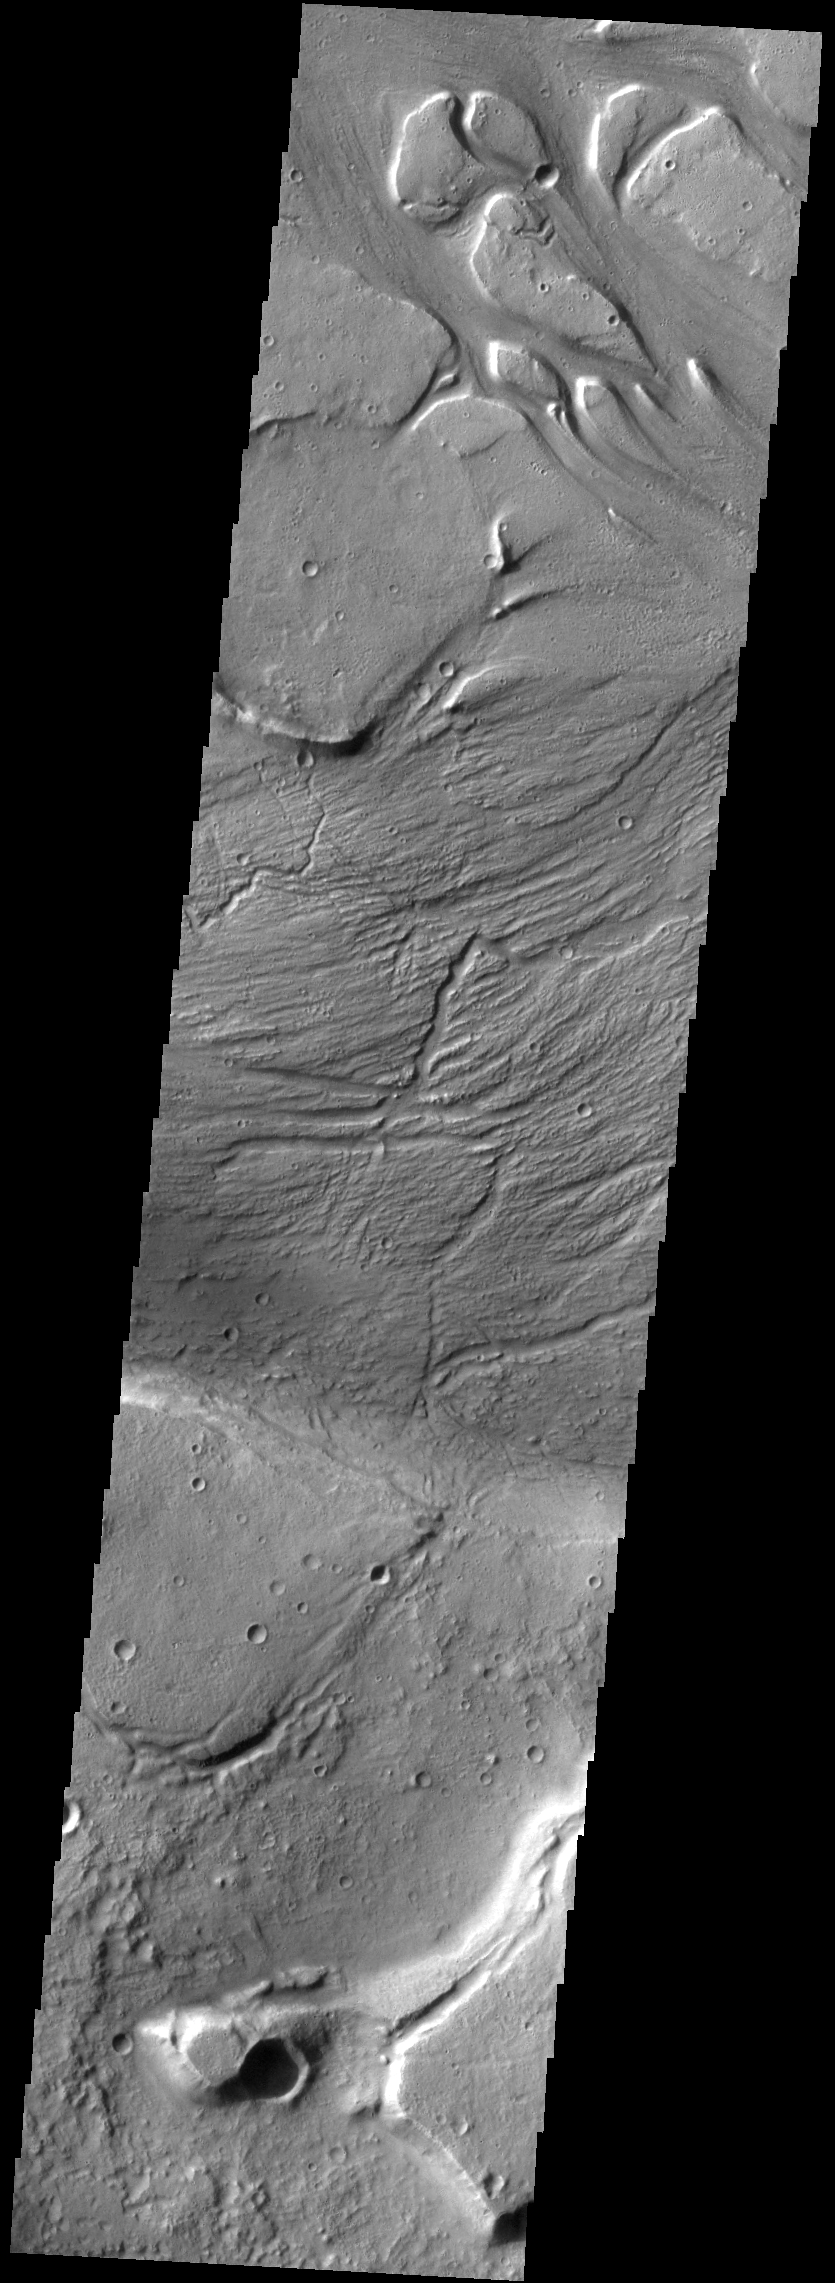

Kasei Valles Islands

There are several streamlined islands in this VIS image of Kasei Valles. This image is located near the region where Kasei Valles empties into Chryse Planitia.

Credit: NASA/JPL-Caltech/ASU